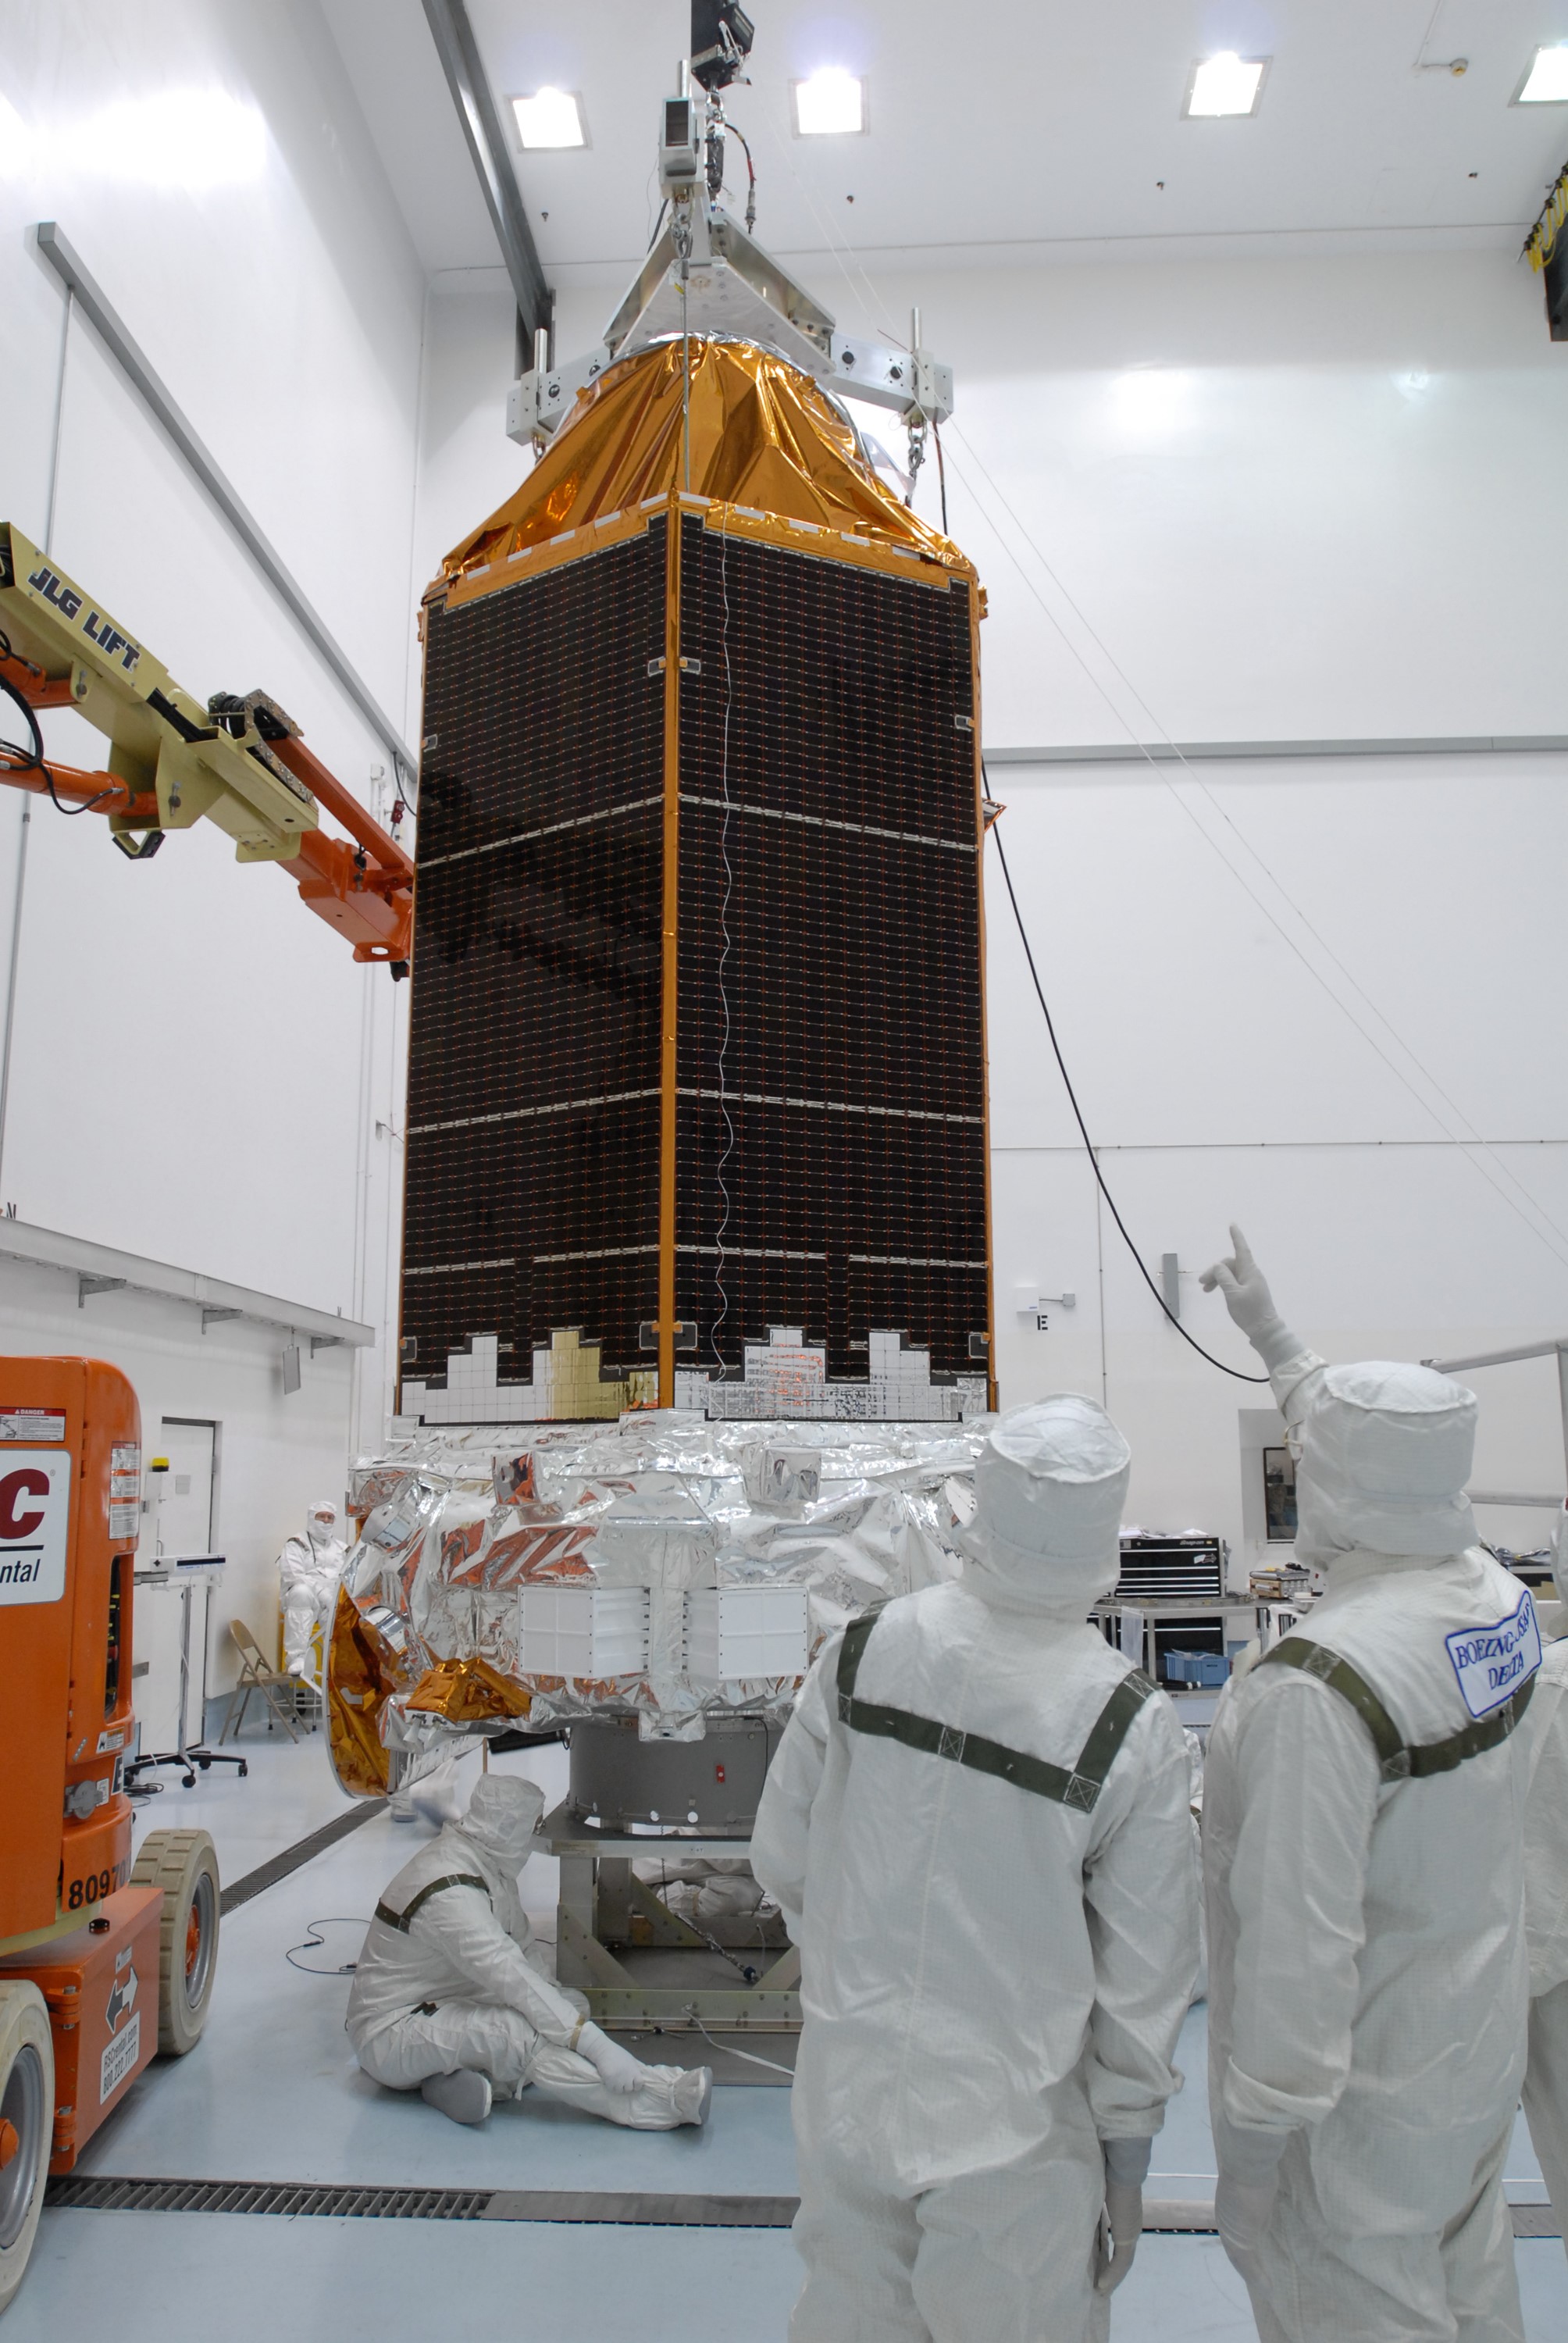

CAPE CANAVERAL, Fla. – At the Hazardous Processing Facility at Astrotech in Titusville, Fla., the Kepler spacecraft is lifted by the overhead crane. Special equipment on the crane will weigh the spacecraft. Kepler is designed to survey more than 100,000 stars in our galaxy to determine the number of sun-like stars that have Earth-size and larger planets, including those that lie in a star's "habitable zone," a region where liquid water, and perhaps life, could exist. If these Earth-size worlds do exist around stars like our sun, Kepler is expected to be the first to find them and the first to measure how common they are. The liftoff of Kepler aboard a Delta II rocket is currently targeted for 10:48 p.m. EST March 5 from Space Launch Complex 17 on Cape Canaveral Air Force Station.

Credit: NASA/Jim Grossmann